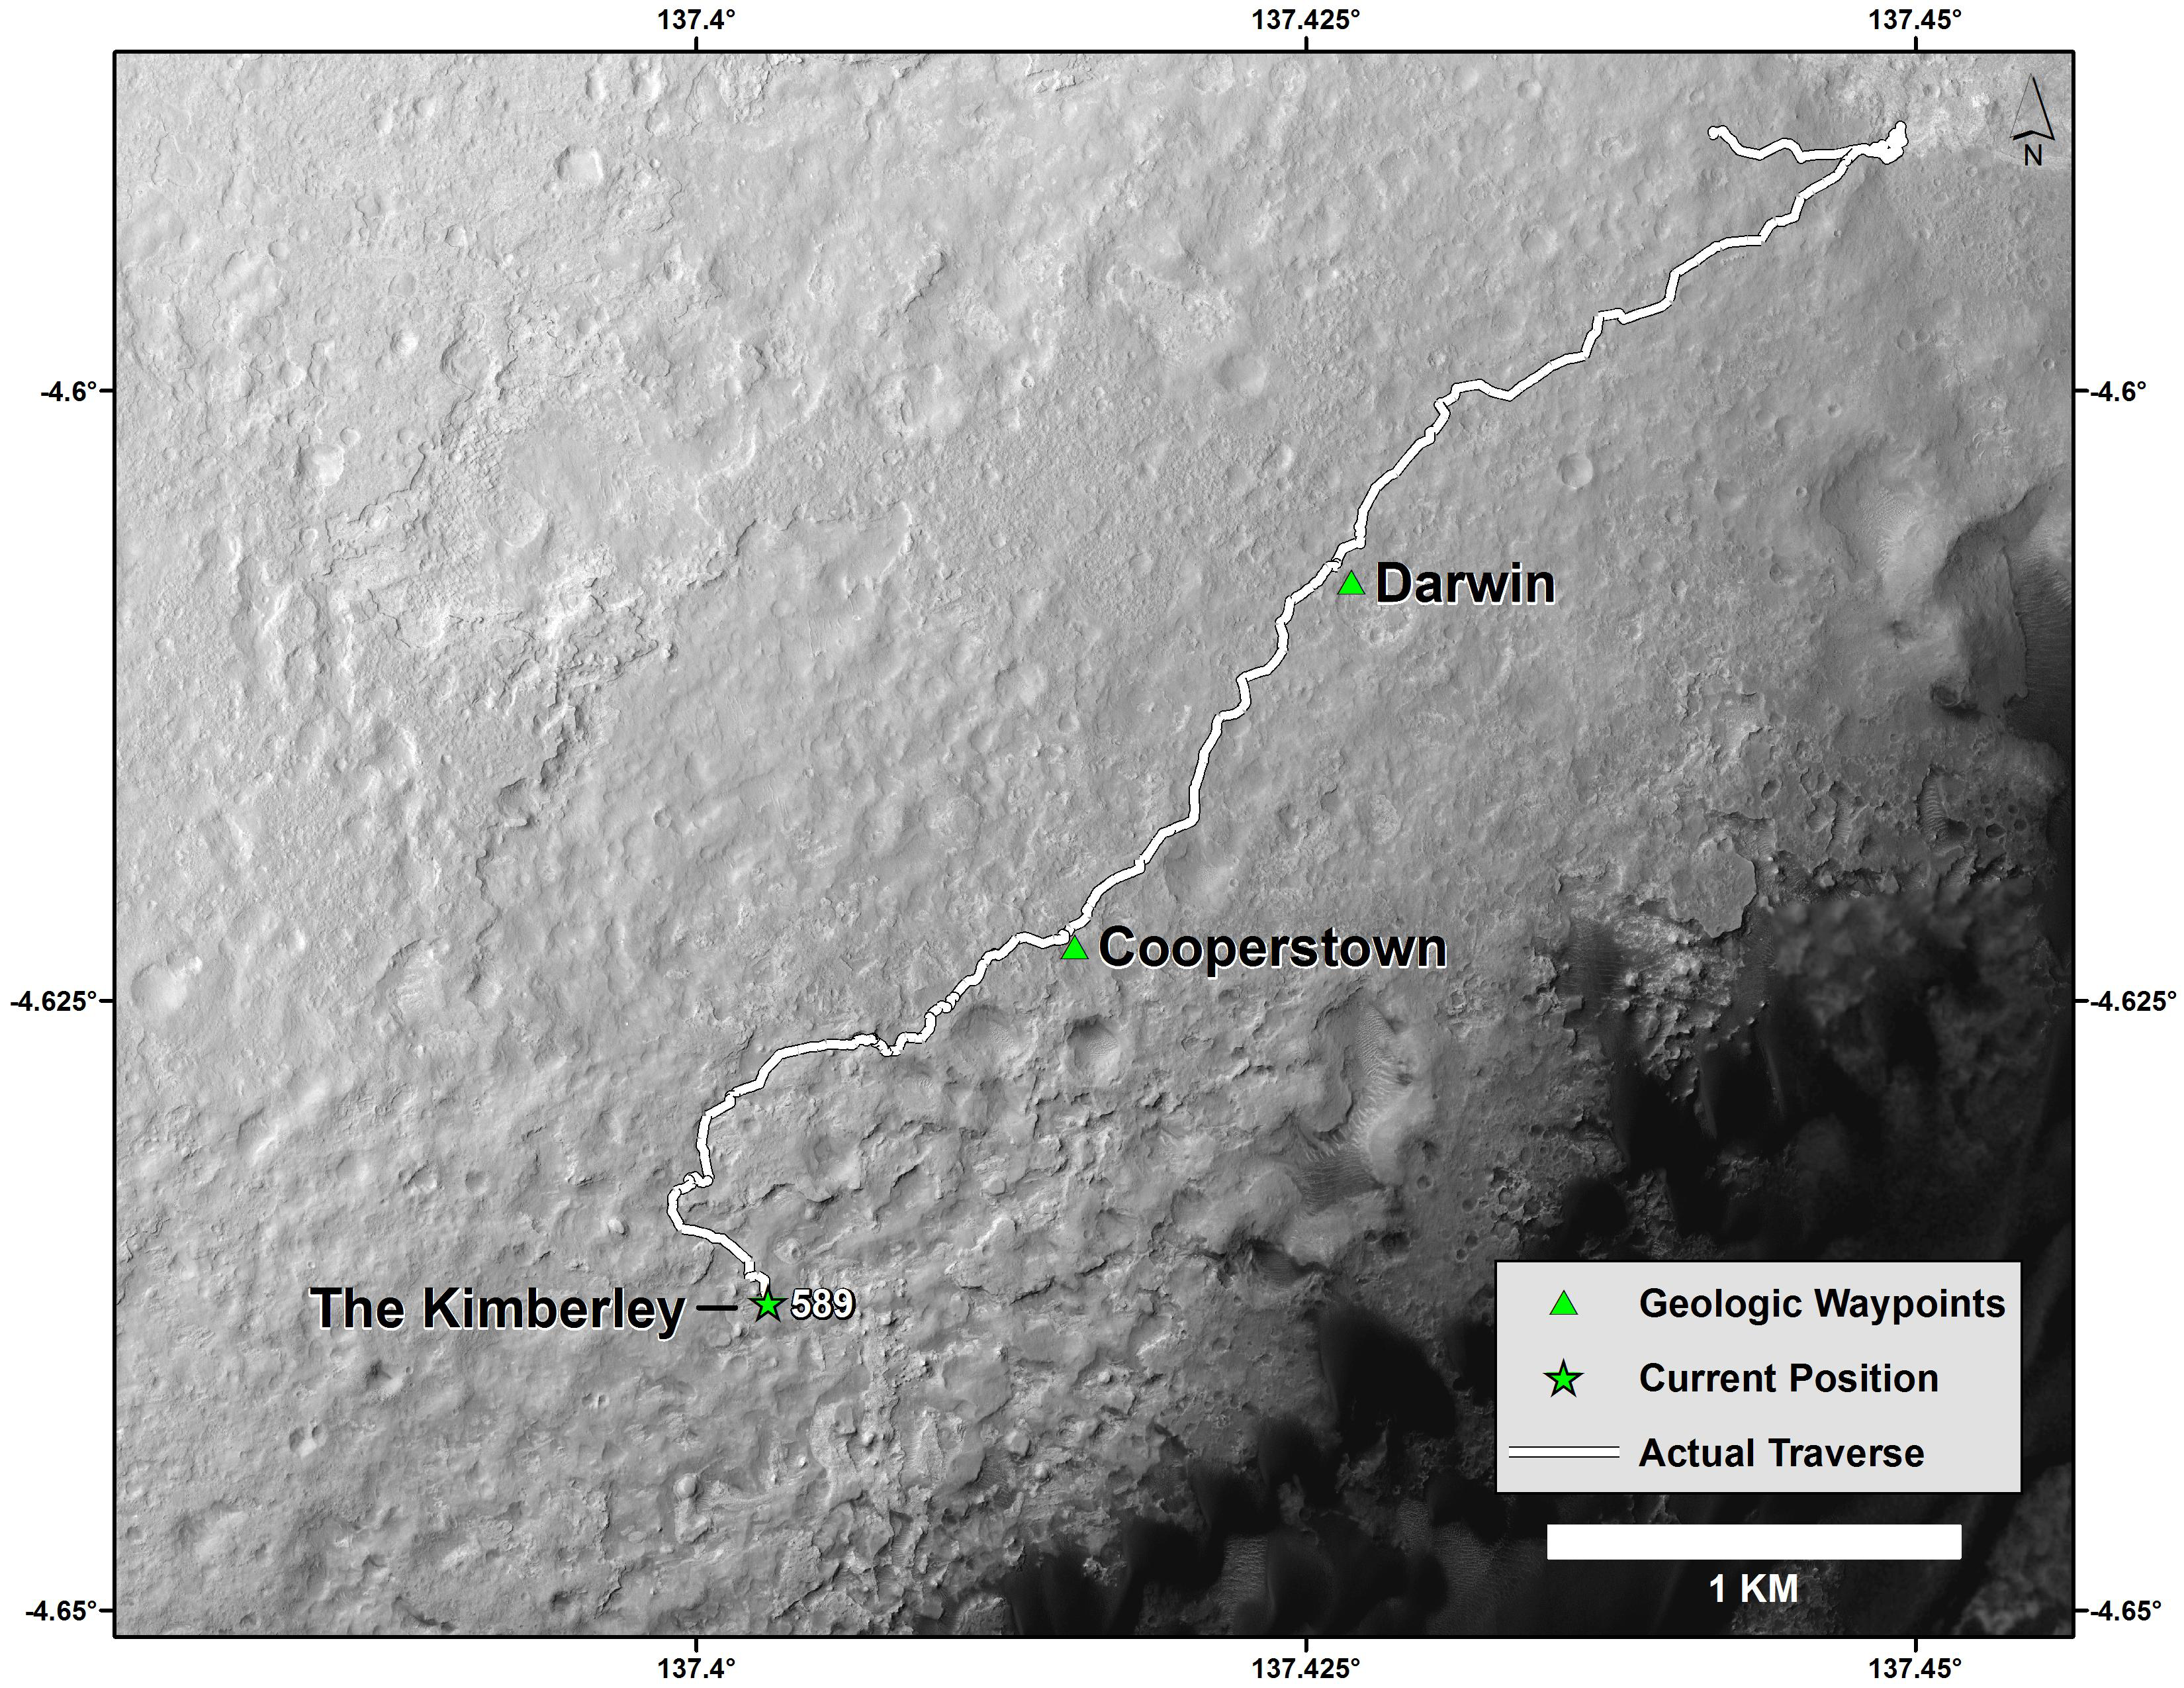

Curiosity Mars Rover’s Route from Landing to ‘The Kimberley’ Waypoint

This map shows the route driven by NASA’s Curiosity Mars rover from the “Bradbury Landing” location where it landed in August 2012 (the start of the line in upper right) to a major waypoint called “the Kimberley.” The rover reached the Kimberley with a 98-foot (30 meter) drive on the 589th Martian day, or sol, of the rover’s work on Mars (April 1, 2014).

The Kimberley (formerly called “KMS-9”) was selected as a major waypoint for the mission because of the diversity of rock types distinguishable in orbital images, exposed close together at this location in a decipherable geological relationship to each other.

The base image for this map is from the High Resolution Imaging Science Experiment (HiRISE) camera on NASA’s Mars Reconnaissance Orbiter. North is up. The dark ground south of the rover’s route has dunes of dark, wind-blown material at the foot of Mount Sharp. The scale bar at lower right represents one kilometer (0.62 mile). For broader-context images of the area, see PIA17355, PIA16064 and PIA16058.

NASA’s Jet Propulsion Laboratory, a division of the California Institute of Technology, Pasadena, manages the Mars Science Laboratory Project and Mars Reconnaissance Orbiter Project for NASA’s Science Mission Directorate, Washington.

Credit: NASA/JPL-Caltech/Univ. of Arizona